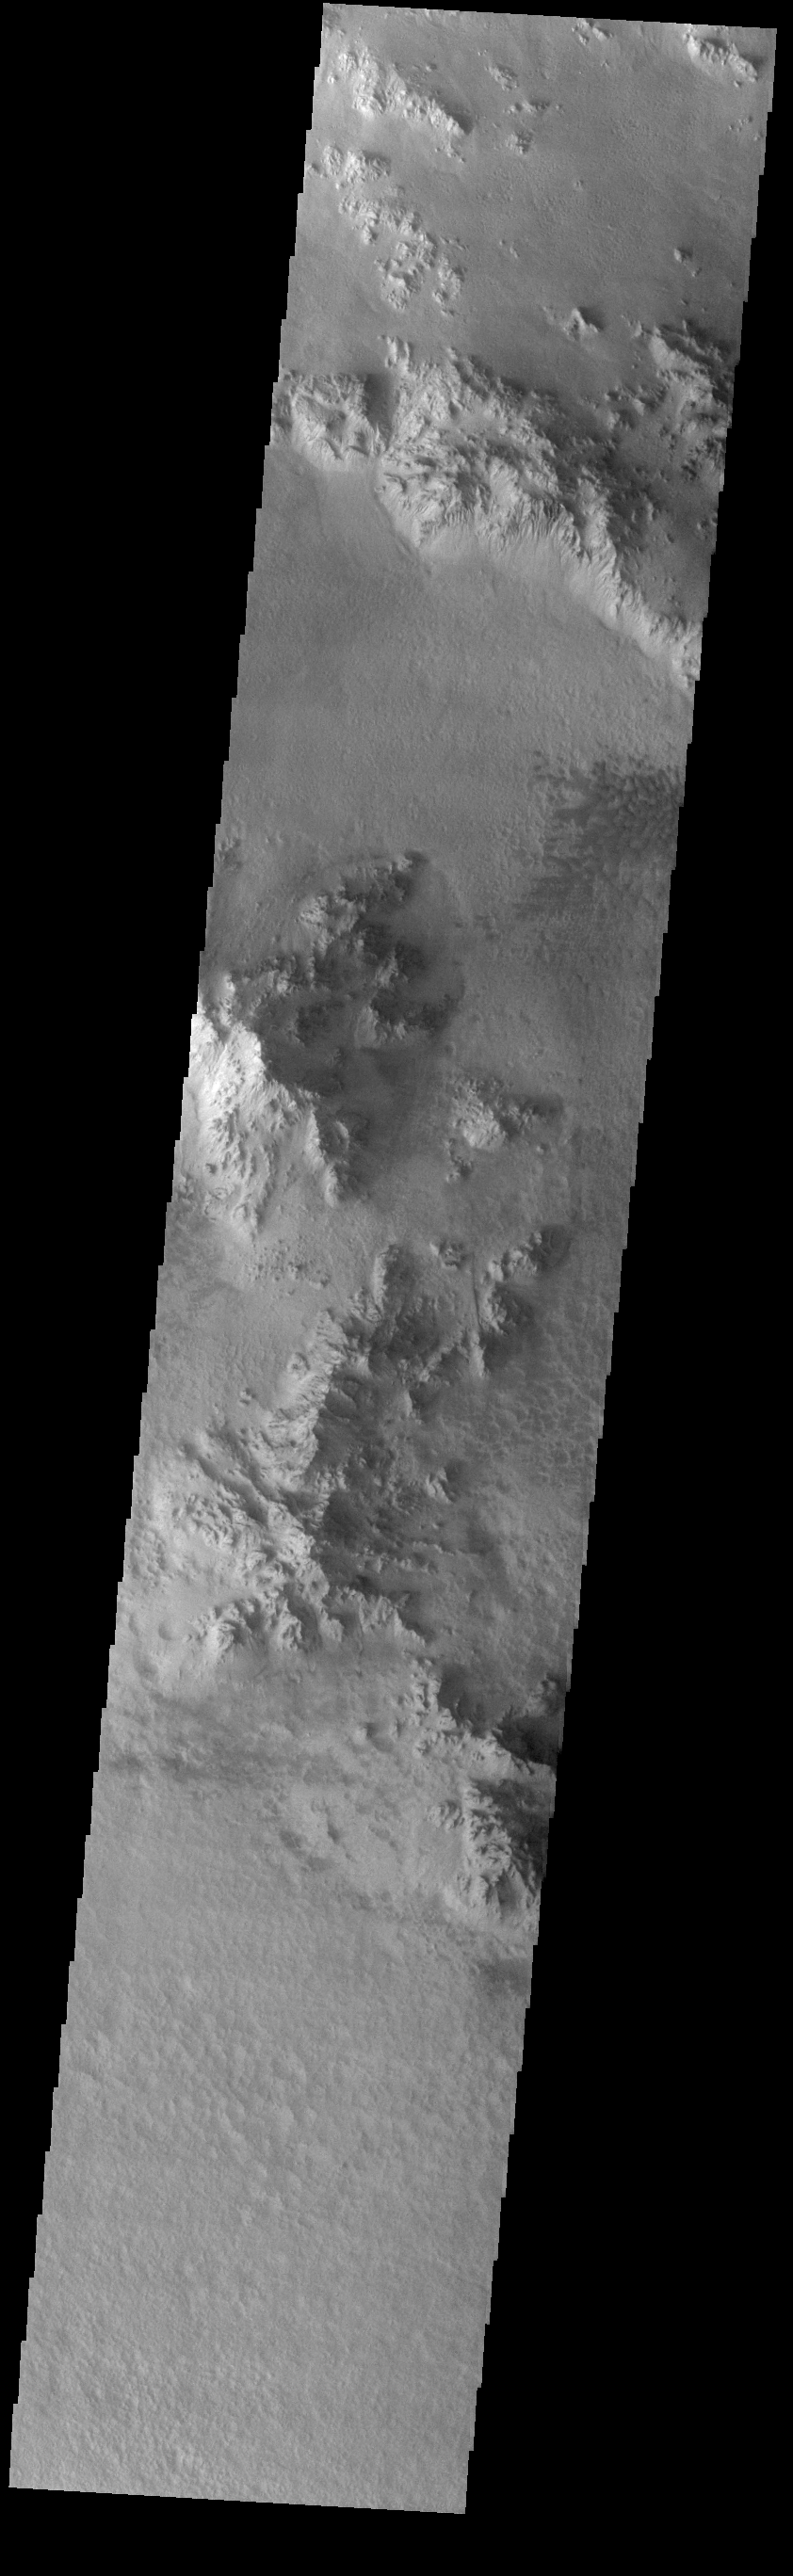

Hale Crater

Today’s VIS image shows part of the floor of Hale Crater and the elongate axis of the central peak mountains. Hale Crater is an example of an oblique impact crater. The mountain chain trends from the southeast towards the northwest, increasing in height towards the northwest. The incoming meteor struck the surface along this trend, forming an oval crater and displacing the impact energy forward to create the central mountain range. Hale Crater is located near the northern part of Argye Plainitia.

Credit: NASA/JPL-Caltech/ASU